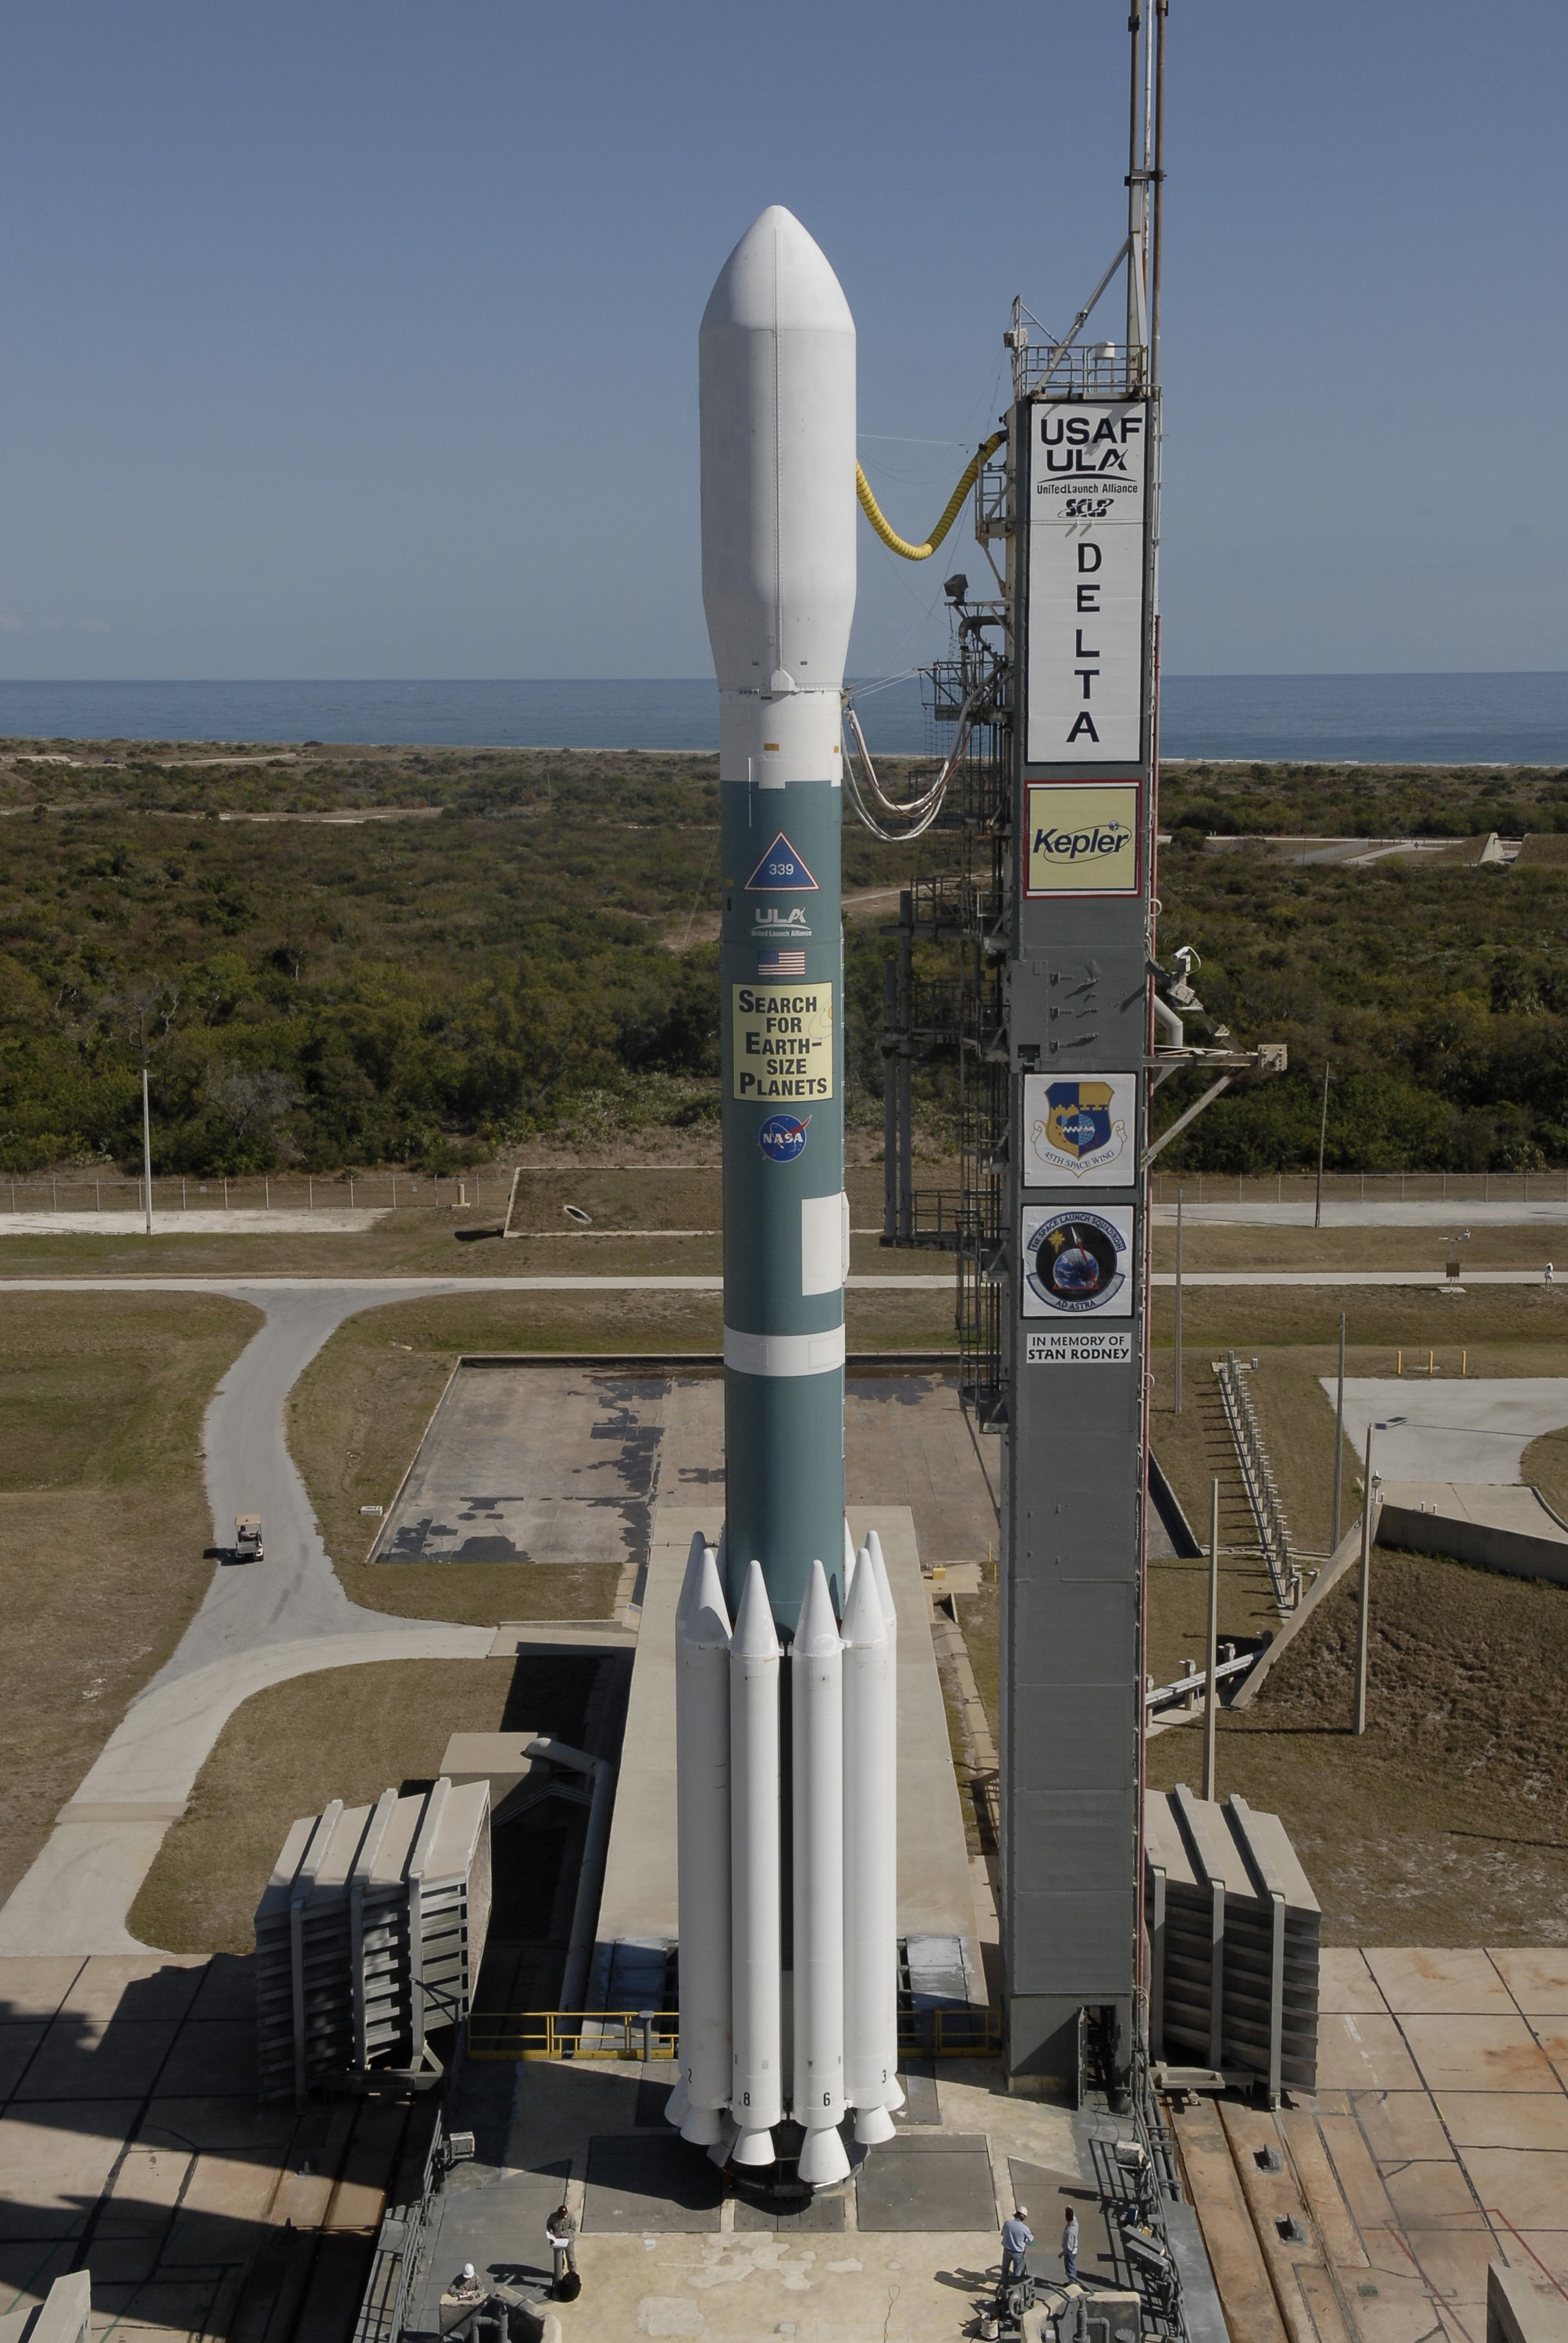

CAPE CANAVERAL, Fla. – After rollback of the mobile service tower on Cape Canaveral Air Force Station's Launch Pad 17-B, in Florida, NASA's Kepler spacecraft sits poised for launch atop the United Launch Alliance Delta II 7925 rocket. Kepler is a spaceborne telescope designed to search the nearby region of our galaxy for Earth-size planets orbiting in the habitable zone of stars like our sun. The habitable zone is the region around a star where temperatures permit water to be liquid on a planet's surface. The challenge for Kepler is to look at a large number of stars in order to statistically estimate the total number of Earth-size planets orbiting sun-like stars in the habitable zone. Kepler will survey more than 100,000 stars in our galaxy.

Credit: NASA/Jack Pfaller